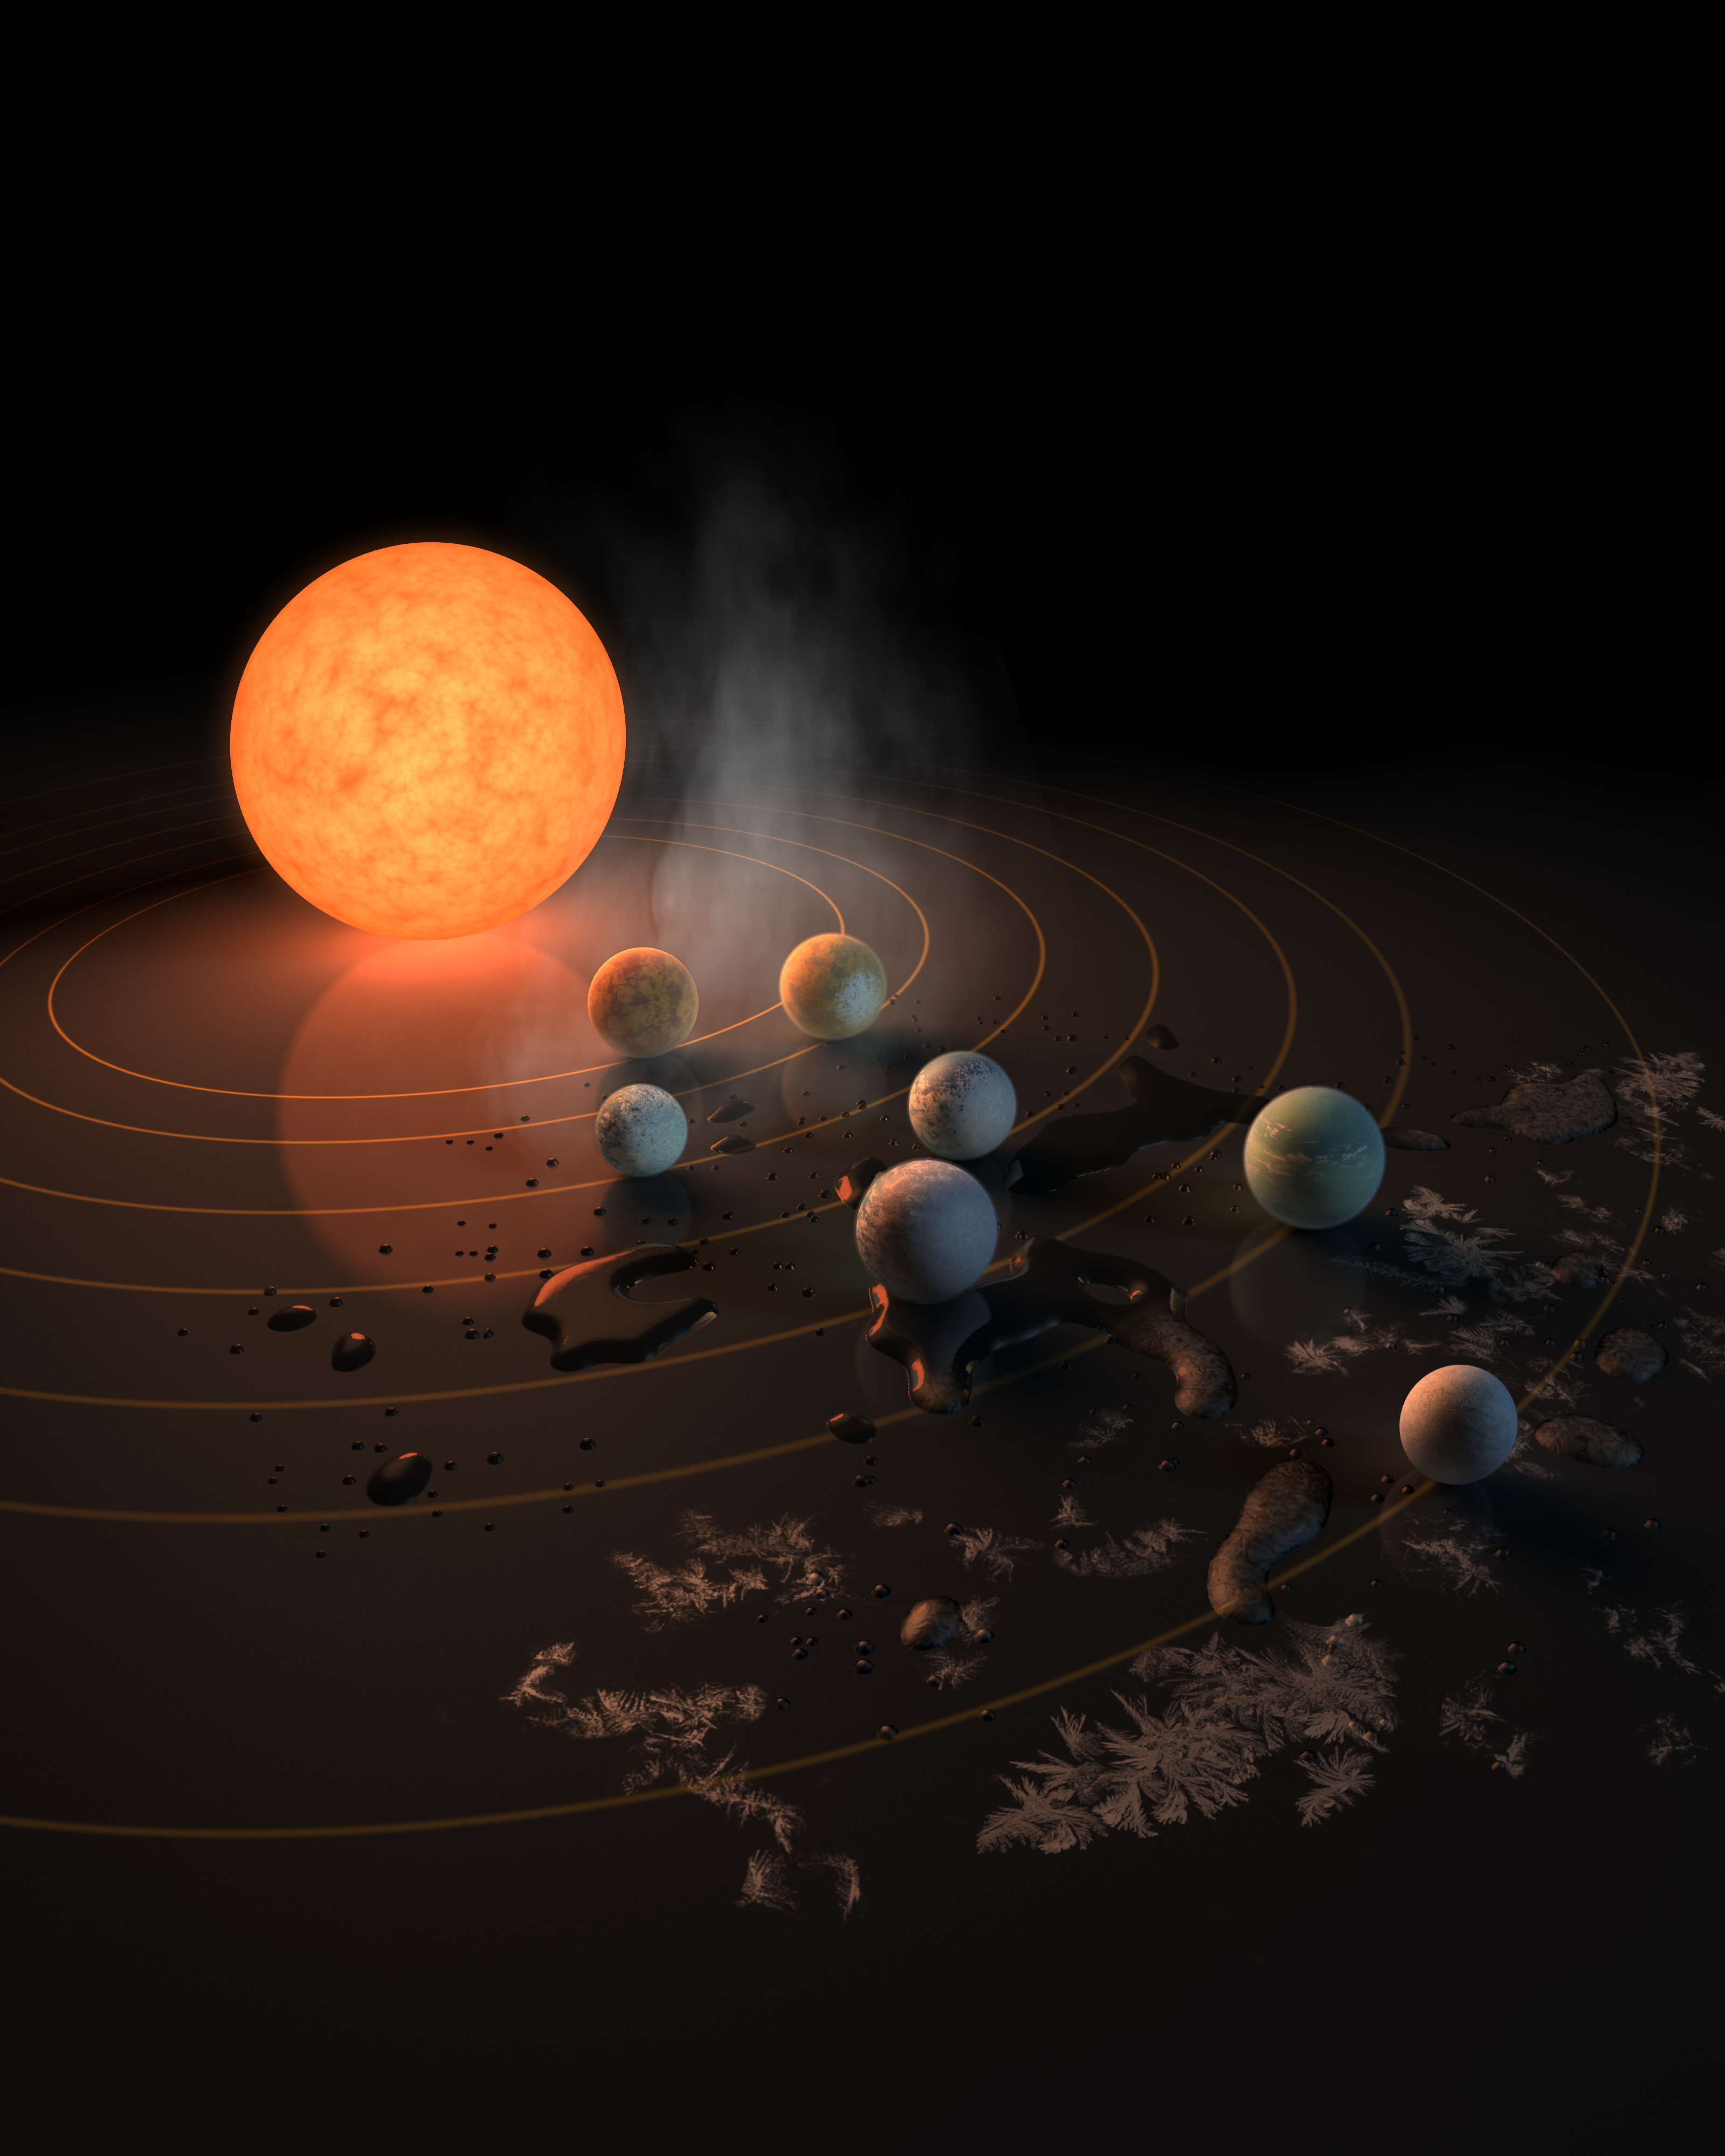

Abstract Concept of TRAPPIST-1 System

This artist's concept appeared on the February 23rd, 2017 cover of the journal Nature announcing that the TRAPPIST-1 star, an ultra-cool dwarf, has seven Earth-size planets orbiting it. Any of these planets could have liquid water on them. Planets that are farther from the star are more likely to have significant amounts of ice, especially on the side that faces away from the star.

The system has been revealed through observations from NASA's Spitzer Space Telescope and the ground-based TRAPPIST (TRAnsiting Planets and PlanetesImals Small Telescope) telescope, as well as other ground-based observatories. The system was named for the TRAPPIST telescope.

NASA's Jet Propulsion Laboratory, Pasadena, California, manages the Spitzer Space Telescope mission for NASA's Science Mission Directorate, Washington. Science operations are conducted at the Spitzer Science Center at Caltech in Pasadena. Spacecraft operations are based at Lockheed Martin Space Systems Company, Littleton, Colorado. Data are archived at the Infrared Science Archive housed at Caltech/IPAC. Caltech manages JPL for NASA.

Credit: NASA/JPL-Caltech/R. Hurt (IPAC)